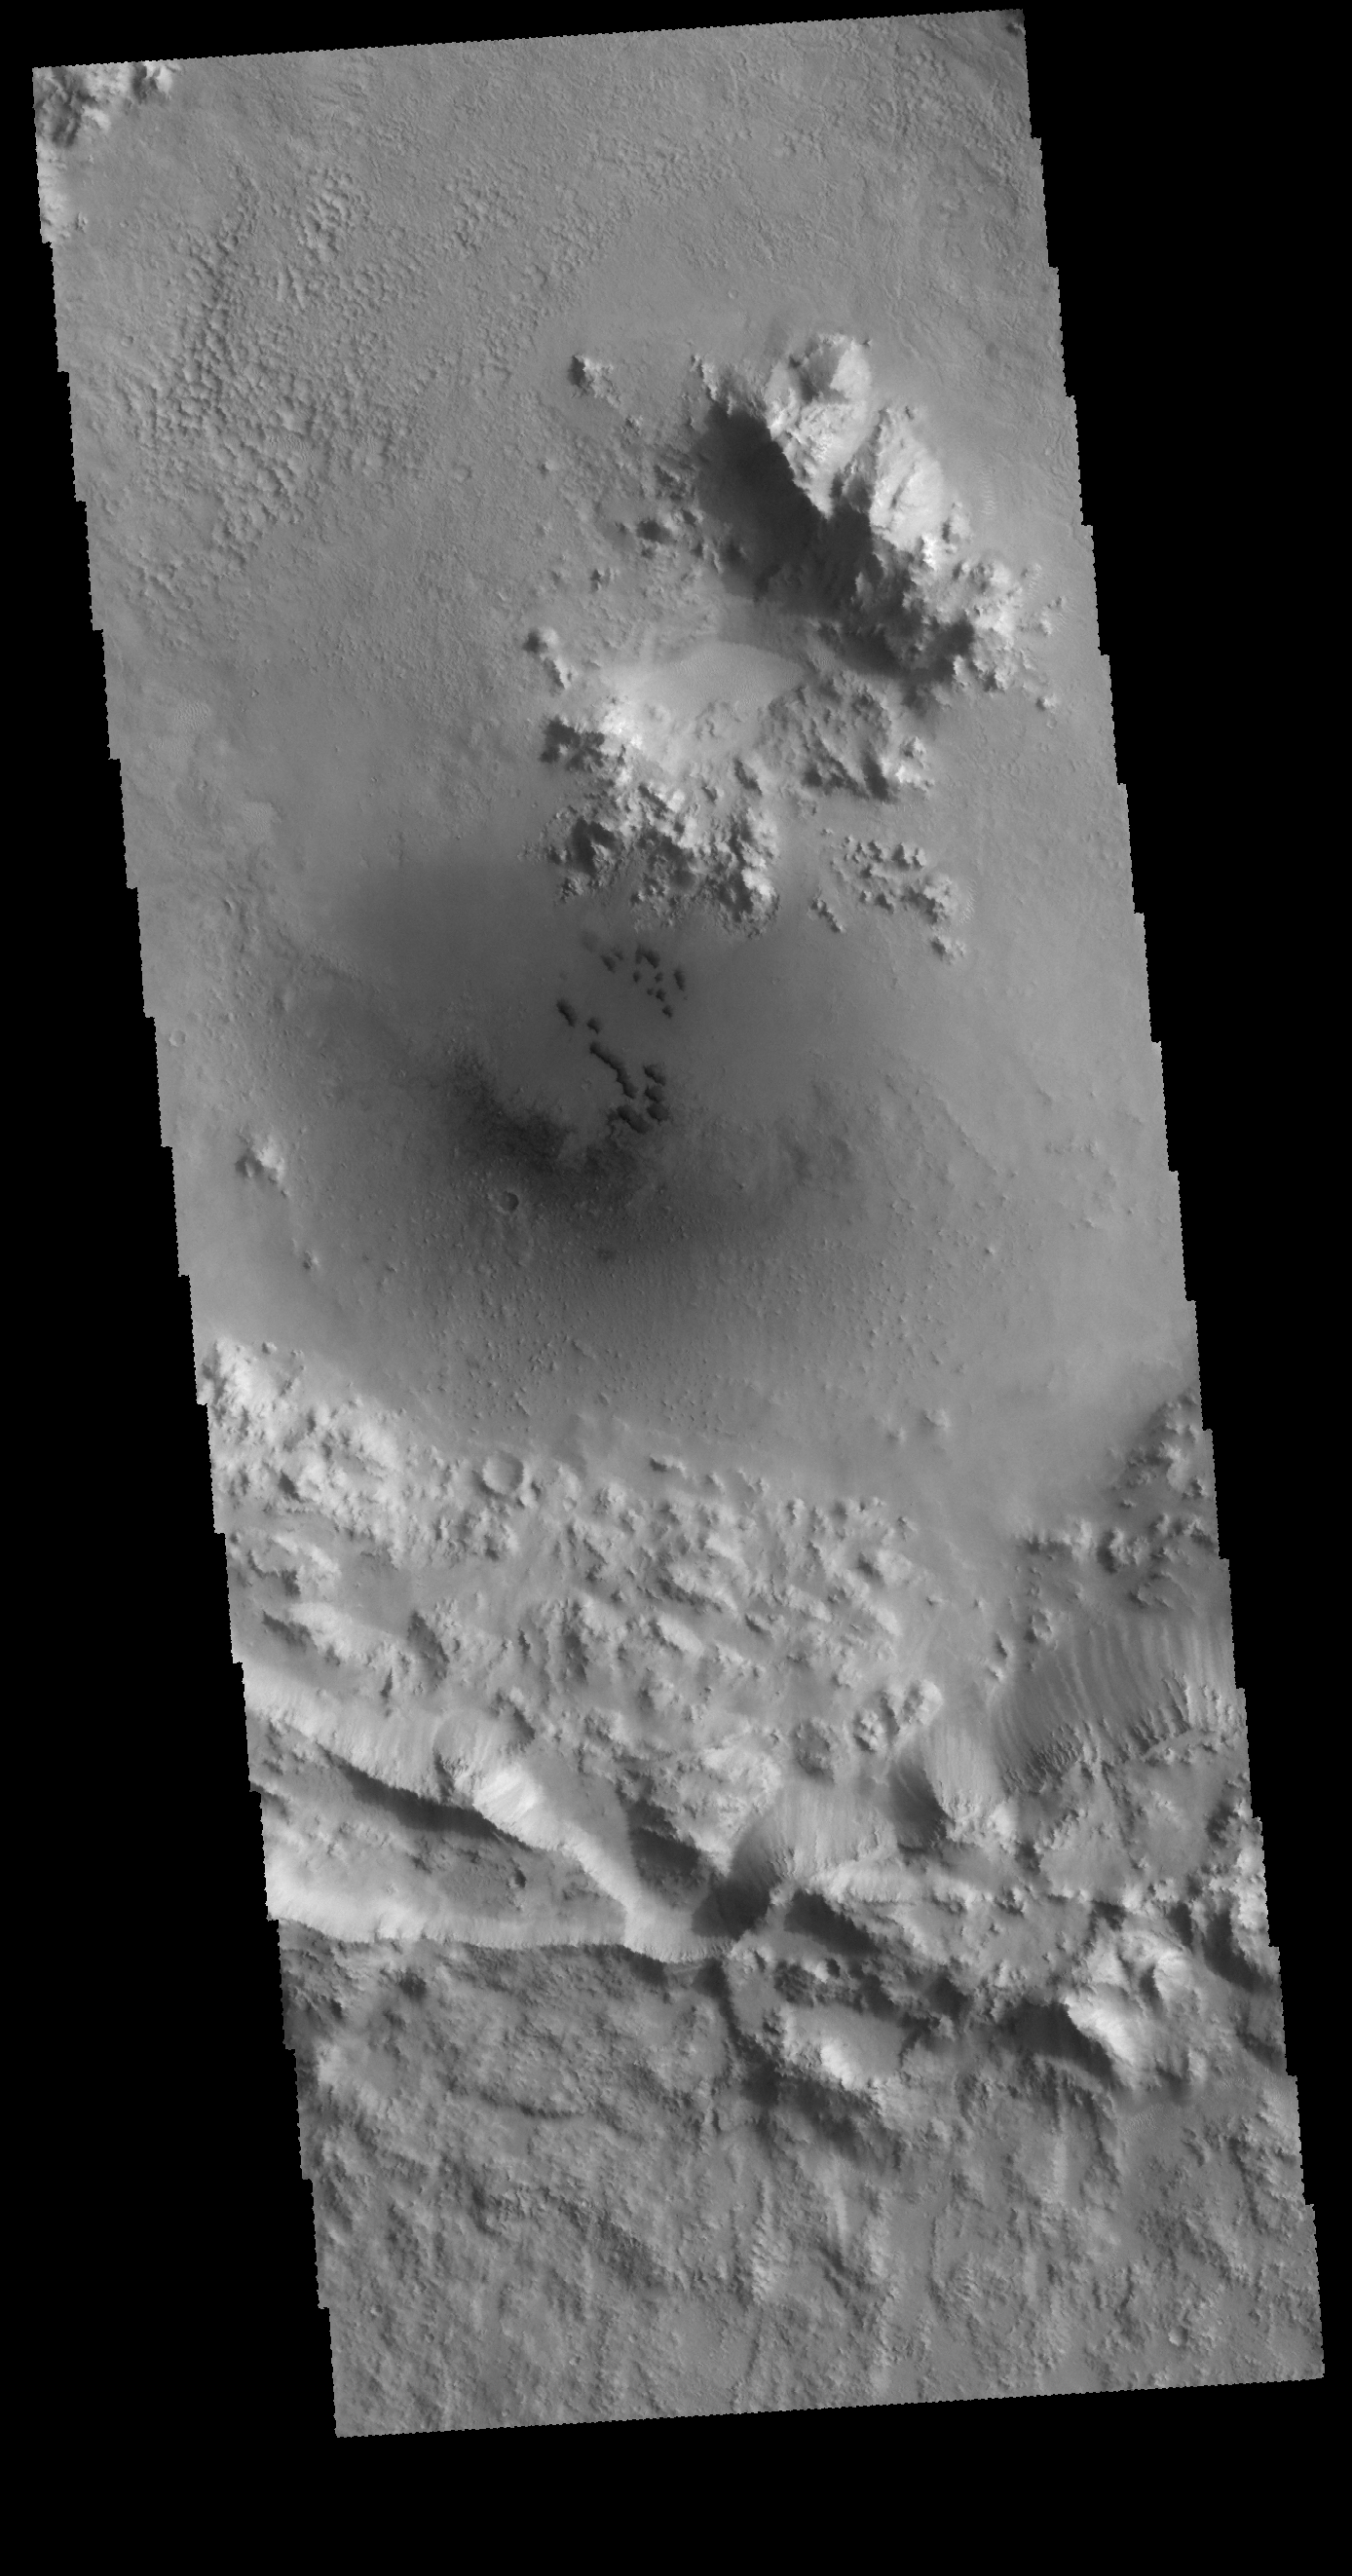

Crater Dunes

Small, dark dunes are located on the floor of this unnamed crater in Isidis Planitia.

Credit: NASA/JPL-Caltech/ASU